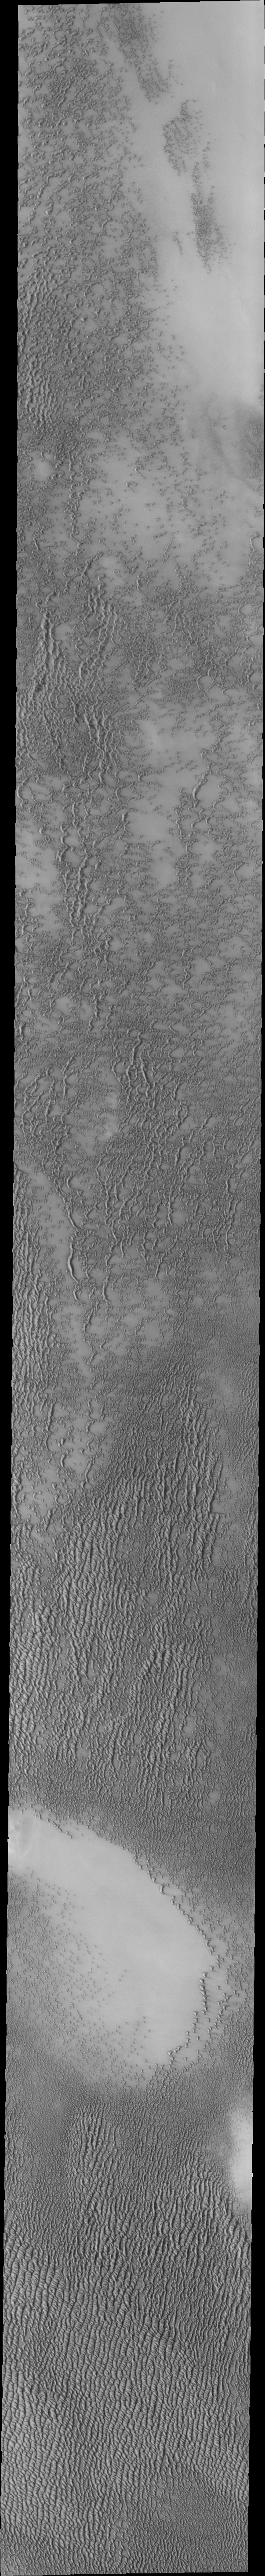

Investigating Mars: Siton Undae

Siton Undae is a large dune field located in the northern plains near Escorial Crater. Siton Undae is west of the crater and is one of three dune fields near the crater. The nearby north polar cap is dissected by Chasma Boreale, which exposes an ice free surface. This image shows part of dune field just west of Escorial Crater (just off the top of image).

The Odyssey spacecraft has spent over 15 years in orbit around Mars, circling the planet more than 69000 times. It holds the record for longest working spacecraft at Mars. THEMIS, the IR/VIS camera system, has collected data for the entire mission and provides images covering all seasons and lighting conditions. Over the years many features of interest have received repeated imaging, building up a suite of images covering the entire feature. From the deepest chasma to the tallest volcano, individual dunes inside craters and dune fields that encircle the north pole, channels carved by water and lava, and a variety of other feature, THEMIS has imaged them all. For the next several months the image of the day will focus on the Tharsis volcanoes, the various chasmata of Valles Marineris, and the major dunes fields. We hope you enjoy these images!

Credit: NASA/JPL-Caltech/ASU